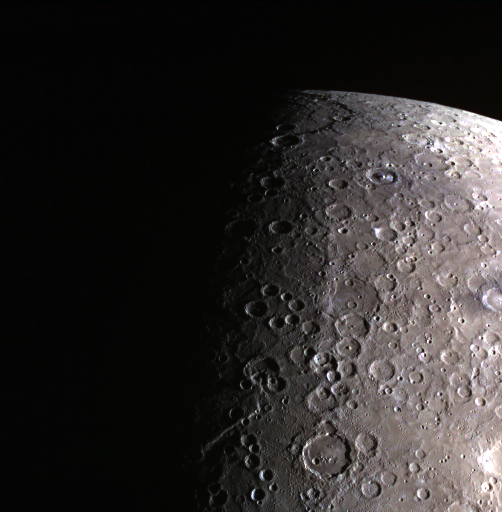

You Are Terminated!

Today’s color image features both Mercury’s terminator and limb. The terminator is the striking separation of night and day on Mercury. It is seen in this image with the change from dark, on the left of the image, to light. Mercury’s limb is also captured, as we can see the edge between sunlit Mercury and space.

Date acquired: May 05, 2014
Image Mission Elapsed Time (MET): 41602341, 41602337, 41602335
Image ID: 6252070, 6252068, 6252067
Instrument: Wide Angle Camera (WAC) of the Mercury Dual Imaging System (MDIS)
WAC filters: 9, 7, 6 (996, 748, 433 nanometers) in red, green, and blue
Center Latitude: -57.08°
Center Longitude: 93.92° E
Resolution: 3227 meters/pixel
Scale: The bottom edge of this image is approximately 2530 km (1572 miles) in length

The MESSENGER spacecraft is the first ever to orbit the planet Mercury, and the spacecraft’s seven scientific instruments and radio science investigation are unraveling the history and evolution of the Solar System’s innermost planet. MESSENGER acquired over 150,000 images and extensive other data sets. MESSENGER is capable of continuing orbital operations until early 2015.

For information regarding the use of images, see the MESSENGER image use policy.

Credit: NASA/Johns Hopkins University Applied Physics Laboratory/Carnegie Institution of Washington